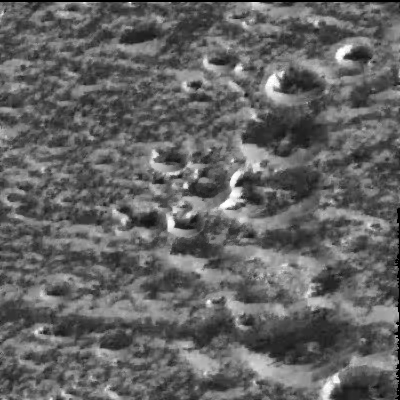

Ice-frosted crater tops on Ganymede

Scientists believe that water-ice frosts are the likely cause for the brightening seen around the circular rims of these craters located at a high northern latitude (57 degrees) on Jupiter’s moon Ganymede in this image taken by NASA’s Galileo spacecraft on September 6, 1996. The image, just recently radioed to Earth from the spacecraft, shows the same kind of bright, high-latitude surface areas as those first seen by the Voyager spacecraft in 1979, but at higher resolution (this image spans about 18 kilometers or 11 miles on a side). Even though the Sun is shining from the south, the north-facing walls of the ridges and craters are brighter than the walls facing the Sun. This is interpreted to mean that the very bright north-facing slopes are covered with surface water-ice frosts, and that these frosts preferentially accumulate in such high-latitude locations. Galileo scientists say that at the high resolution seen in Galileo images, the high-latitude brightness seen by Voyager is partly attributable to frosts forming on cooler, north-facing slopes.

The right-hand side of the image is dominated by a north-south line of impact craters; the smallest ones at the top are about 2 kilometers (1.2 miles) in diameter and the large one at the bottom is about 5 kilometers (about 3 miles) in diameter. Ganymede is the largest moon in the solar system, larger than the planet Mercury and nearly the size of Mars.

The Jet Propulsion Laboratory, Pasadena, CA, manages the mission for NASA’s Office of Space Science, Washington, DC.

Credit: NASA/JPL